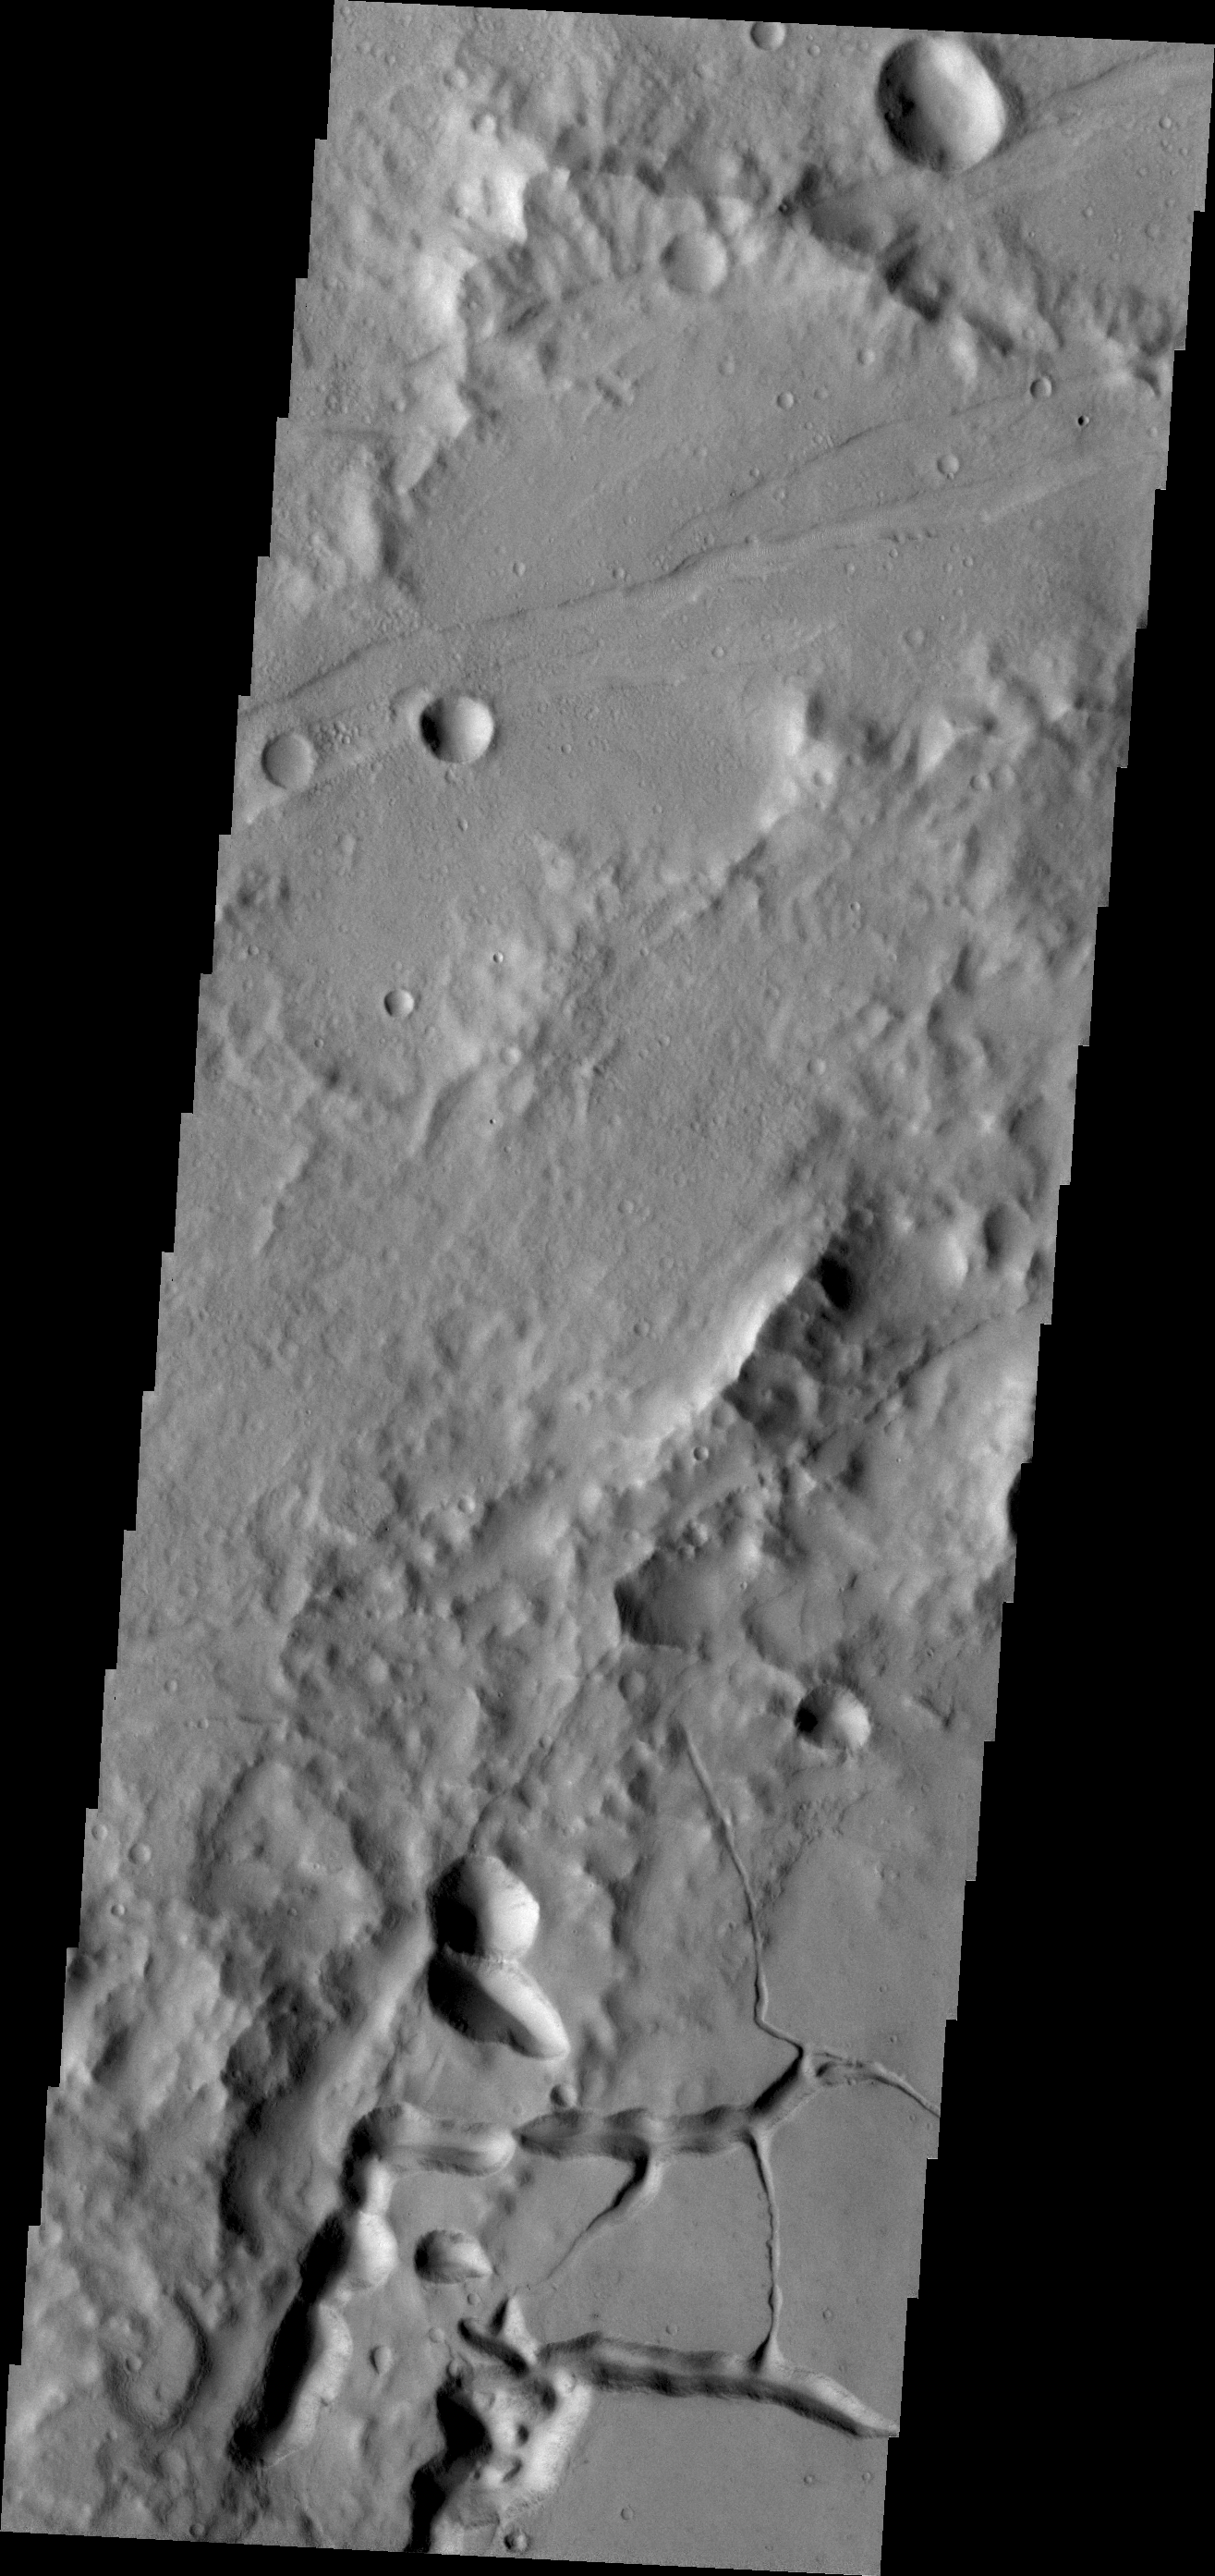

Tectonic Collapse

The collapse valleys in this portion of the floor of Bernard Crater were likely caused by the formation of Memnonia Fossae, a system of tectonic graben, that passes through the region.

Credit: NASA/JPL/ASU